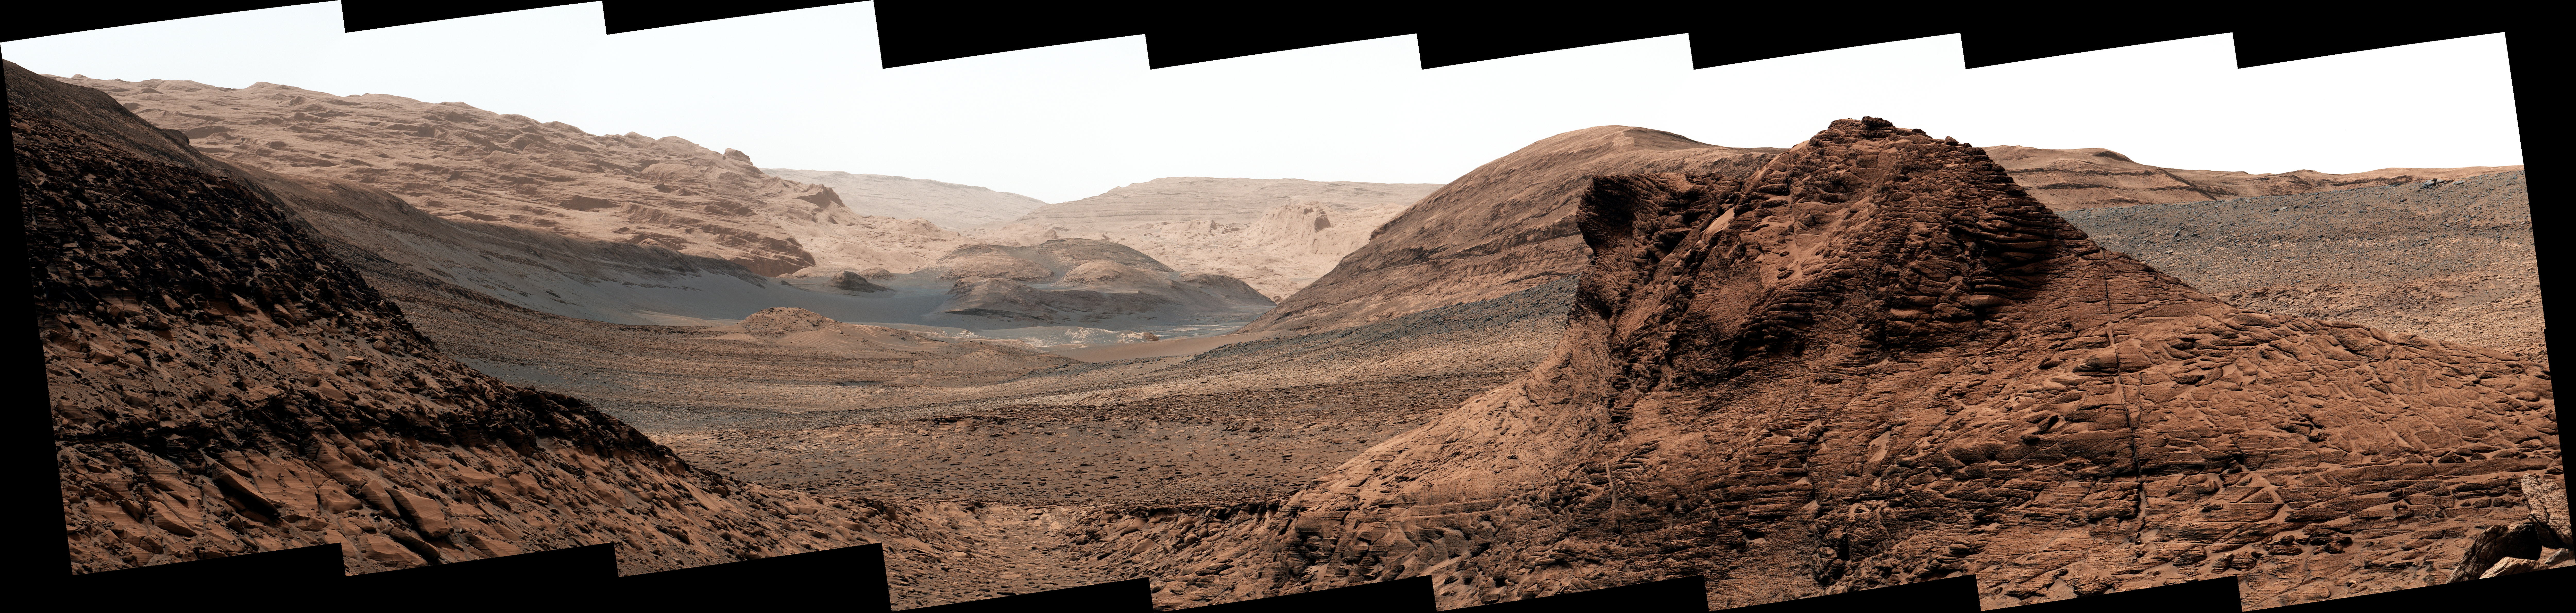

Curiosity Views Gediz Vallis

NASA’s Curiosity Mars rover used its Mastcam to capture this mosaic of Gediz Vallis on Nov. 7, 2022, the 3,646th Martian day, or sol, of the mission. In the center of the valley in this image is a pile of boulders and debris that may have been swept there by flowing water billions of years ago.

Figure A is a close-up of the debris pile.

Wind is thought to have carved the larger valley, which starts much higher up on Mount Sharp, the 3-mile-tall (5-kilometer-tall) Martian mountain whose foothills Curiosity has been ascending since 2014. The mountain is made up of layers, with the oldest at the bottom and the youngest at the top. Approaching this debris in the valley’s interior channel is thought to be the only way that Curiosity will be able to study younger material that originated higher on the mountain than the rover will ever go.

The mosaic is made up of 18 individual images that were stitched together after being sent to Earth. The color has been adjusted to match lighting conditions as the human eye would see them on Earth.

Curiosity was built by NASA’s Jet Propulsion Laboratory, which is managed by Caltech in Pasadena, California. JPL leads the mission on behalf of NASA’s Science Mission Directorate in Washington. Malin Space Science Systems in San Diego built and operates Mastcam.

Credit: NASA/JPL-Caltech/MSSS